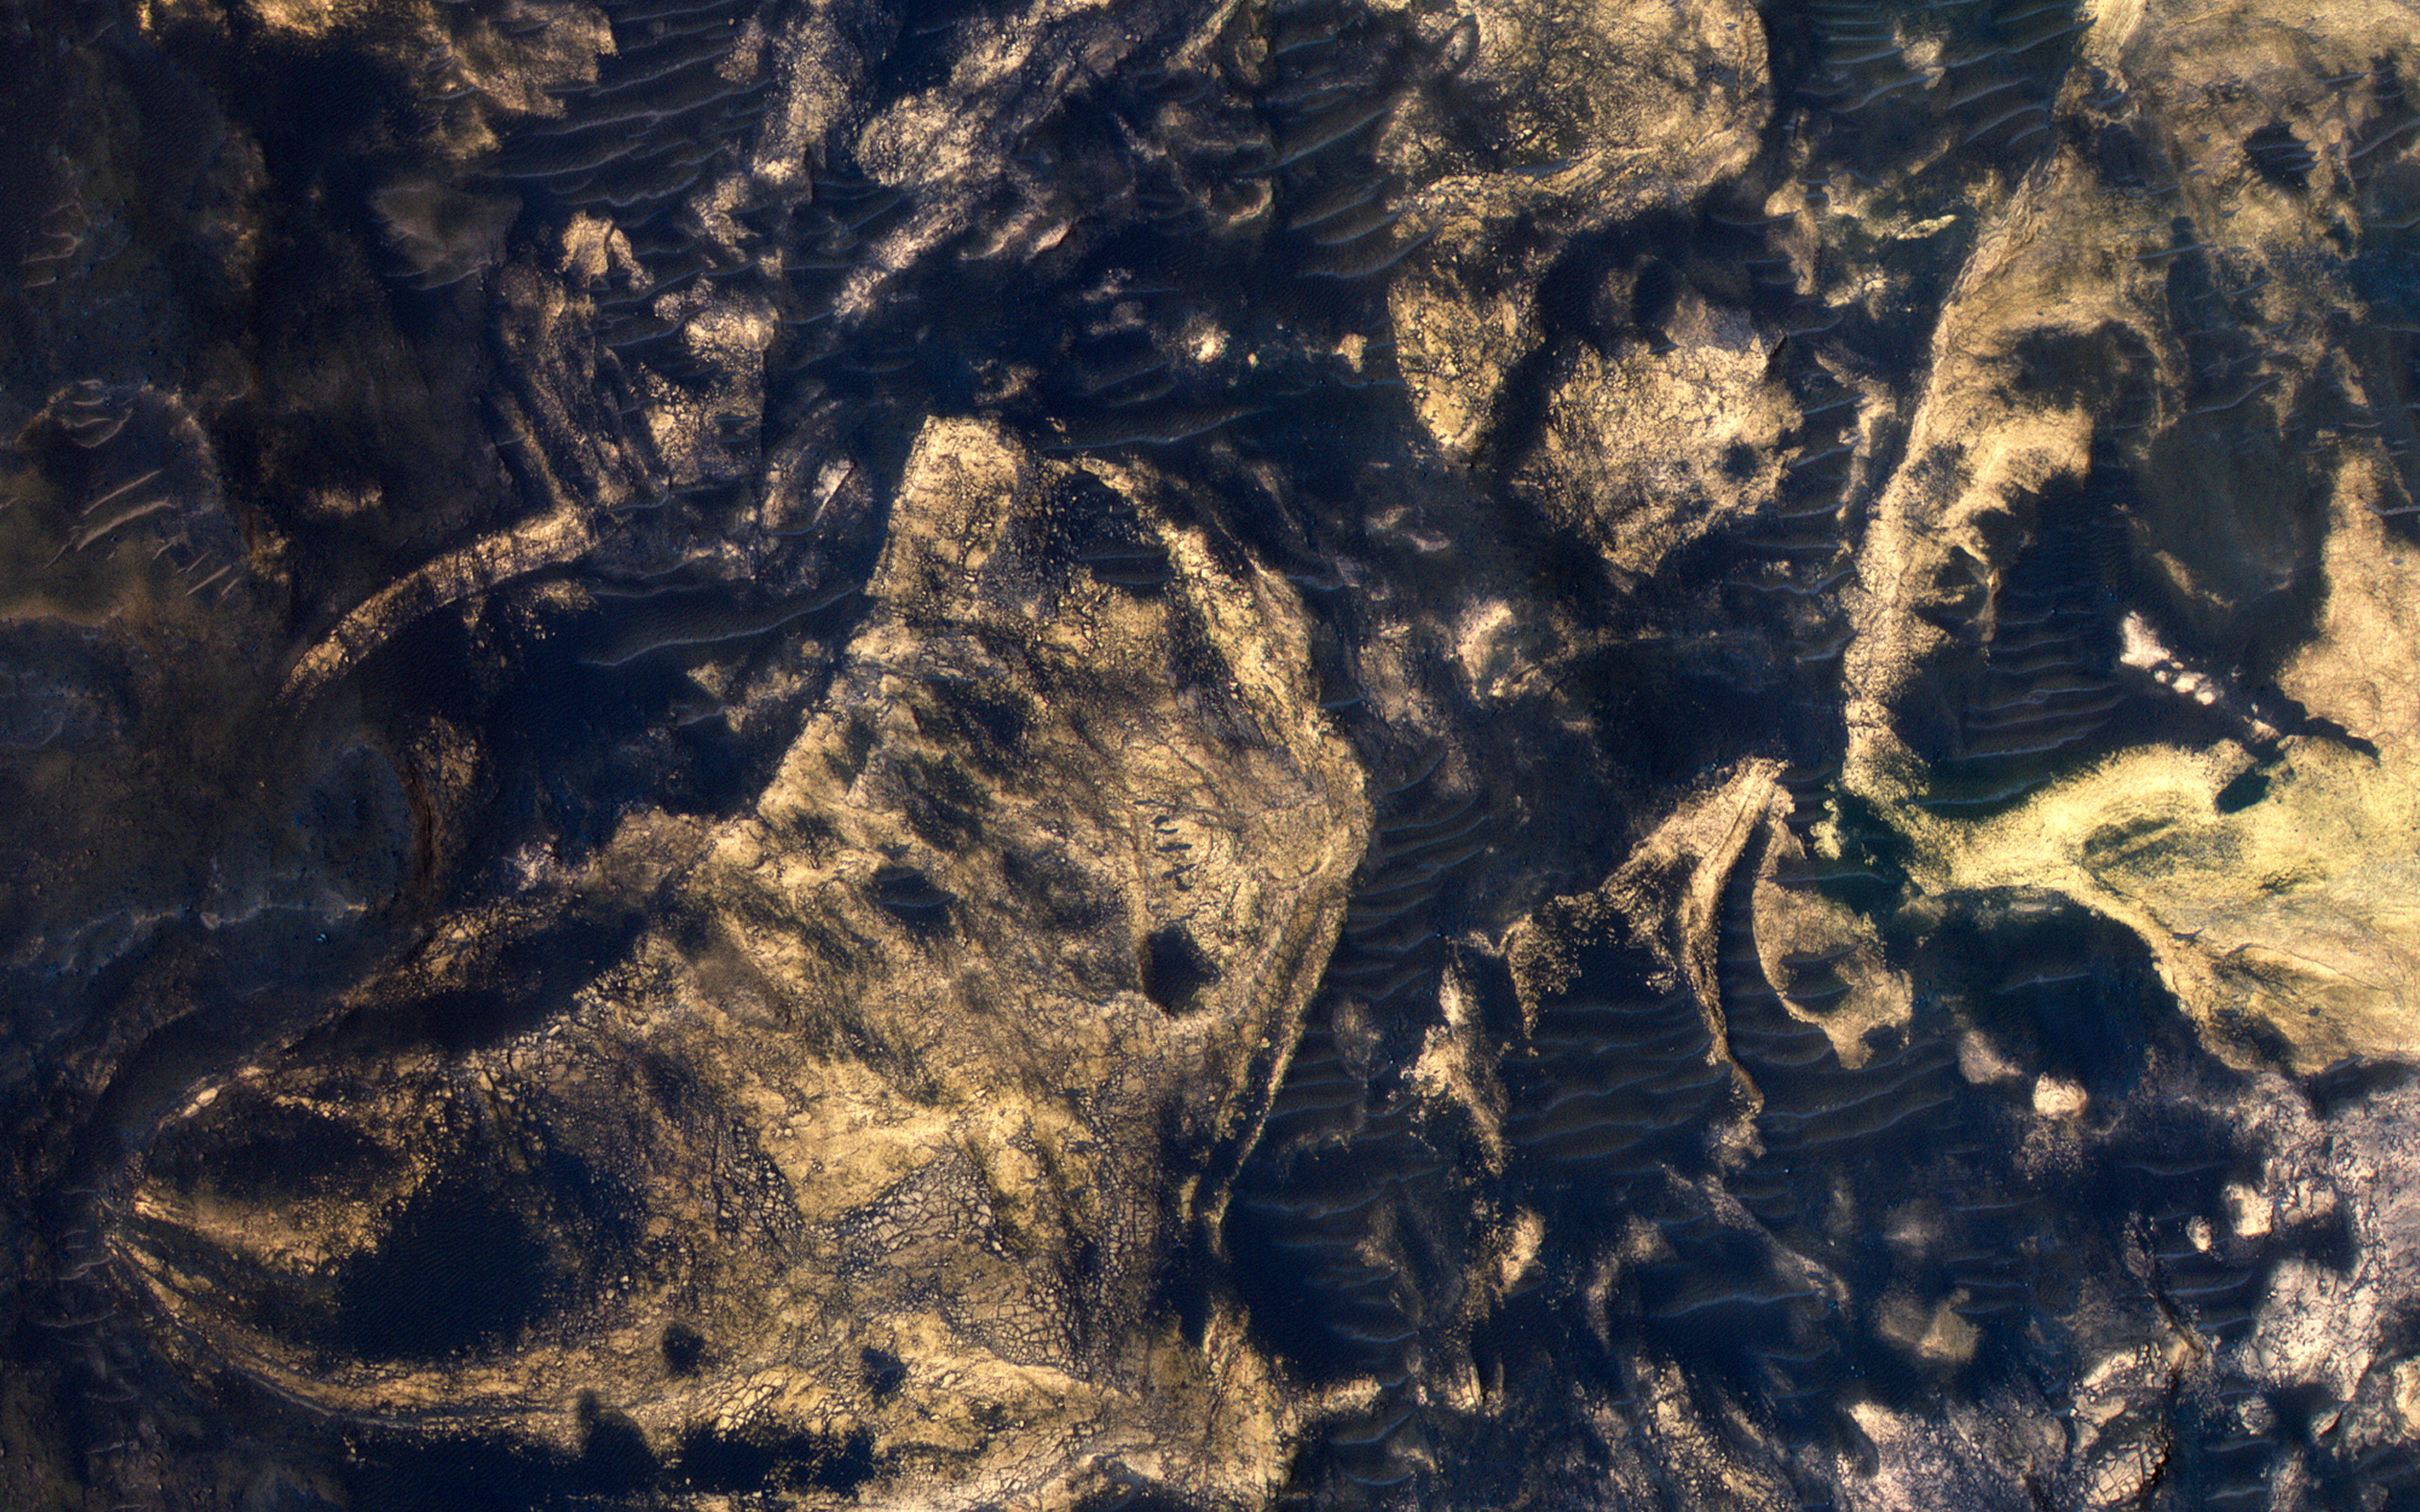

Jumbled Blocks on the Floor of Melas Chasma

This part of Melas Chasma has been the target for many previous HiRISE images due to its diversity of terrains and materials. This observation covers an area not previously imaged, revealing a chaotic jumble of bright layered sediments, perhaps resulting from large landslides.

In a closeup with enhanced colors, we can see an assortment of materials. Dark sand covers the low areas of the scene.

The map is projected here at a scale of 50 centimeters (19.7 inches) per pixel. [The original image scale is 52.7 centimeters (20.7 inches) per pixel (with 2 x 2 binning); objects on the order of 158 centimeters (62.2 inches) across are resolved.] North is up.

The University of Arizona, Tucson, operates HiRISE, which was built by Ball Aerospace & Technologies Corp., Boulder, Colorado. NASA’s Jet Propulsion Laboratory, a division of Caltech in Pasadena, California, manages the Mars Reconnaissance Orbiter Project for NASA’s Science Mission Directorate, Washington.

Credit: NASA/JPL-Caltech/University of Arizona